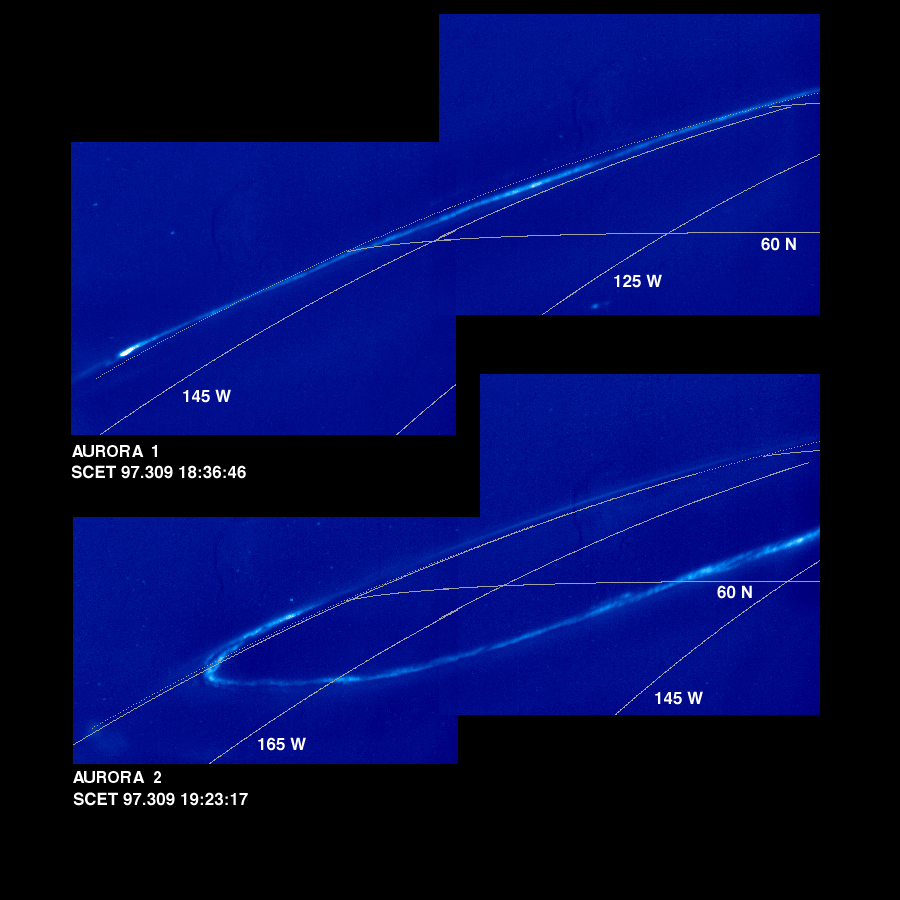

Time Series of Jupiter’s Aurora

These mosaics of Jupiter’s night side show the Jovian aurora at approximately 45 minute intervals as the auroral ring rotated with the planet below the spacecraft. The images were obtained by the Solid State Imaging (SSI) system on NASA’s Galileo spacecraft. during its eleventh orbit of Jupiter.

The auroral ring is offset from Jupiter’s pole of rotation and reaches the lowest latitude near 165 degrees west longitude. The aurora is hundreds of kilometers wide, and when it crosses the edge of Jupiter, it is about 250 kilometers above the planet.

The mosaics, numbered from earliest to latest in the time series, are:

Aurora 1, top mosaic (earliest) Aurora 2, bottom mosaic

Aurora 3, top mosaic Aurora 4, bottom mosaic

Aurora 5, top mosaic Aurora 6, bottom mosaic

Aurora 7, top mosaic Aurora 8, bottom mosaic (latest)
As on Earth, the auroral emission is caused by electrically charged particles striking atoms in the upper atmosphere from above. The particles travel along Jupiter’s magnetic field lines, but their origin is not fully understood. The field lines where the aurora is most intense cross the Jovian equator at large distances (many Jovian radii) from the planet. The faint background throughout the image is scattered light in the camera. This stray light comes from the sunlit portion of Jupiter, which is out of the image. In multispectral observations the aurora appears red, consistent with how atomic hydrogen in Jupiter’s atmosphere would glow. Galileo’s unique perspective allows it to view the night side of the planet at short range, revealing details that cannot be seen from Earth. These detailed features are time dependent, and can be followed in this sequence of Galileo images.

In the first mosaic, the auroral ring is directly over Jupiter’s limb and is seen “edge on.” In the fifth mosaic, the auroral emission is coming from several distinct bands. This mosaic also shows the footprint of the Io flux tube. Volcanic eruptions on Jupiter’s moon, Io, spew forth particles that become ionized and are pulled into Jupiter’s magnetic field to form an invisible tube, the Io flux tube, between Jupiter and Io. The bright circular feature towards the lower right may mark the location where these energetic particles impact Jupiter. Stars which are visible in some of the images enable precise determination of where the camera is pointed. This has allowed the first three dimensional establishment of the position of the aurora. Surprisingly, the measured height is about half the altitude (above the one bar pressure level) predicted by magnetospheric models.

The Universal Time, in Spacecraft Event Time (SCET), that the images were taken is listed beneath each mosaic. The first four frames were taken on November 5, 1997 (SCET 97.309) before the Galileo spacecraft reached perijove, the closest point to Jupiter. The latter four were taken three days later on November 8, 1997 (SCET 97.312), after perijove. Each image was taken at visible wavelengths and is displayed in shades of blue. North is at the top of the picture. A grid of planetocentric latitude and west longitude is overlain on the images. The resolution in the plane of the pictures is 15 kilometers per picture element. The images were taken at a range of 1.3 million kilometers.

The Jet Propulsion Laboratory, Pasadena, CA manages the Galileo mission for NASA’s Office of Space Science, Washington, DC. JPL is an operating division of California Institute of Technology (Caltech).

Credit: NASA/JPL-Caltech